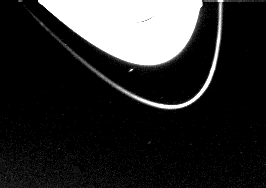

Saturn’s 15th moon, 1980S28

Voyager 1 has found a 15th moon orbiting Saturn, visible near the bottom of this picture taken on Nov. 6, 1980, when the spacecraft was still 8 million kilometers (5 million miles) from Saturn. Voyager imaging team scientists discovered the moon Nov. 7, 1980, in the first of several programmed searches for new satellites of Saturn. The unique location of the 15th satellite, just 800 kilometers (500 miles) outside the outer edge of the A-ring, is especially significant in that this small body, approximately 100 kilometers (50 miles) in diameter, may be responsible for defining the outer edge of Saturn’s bright ring system. The orbital period of the new satellite is approximately 14 hours, 20 minutes, the shortest orbit of any of Saturn’s known satellites. The very narrow F-ring, approximately 4,000 kilometers (2,500 miles) outside the outer edge of the A-ring, is seen prominently in this picture. The Voyager Project is managed for NASA by the Jet Propulsion Laboratory, Pasadena, Calif.

Credit: NASA/JPL